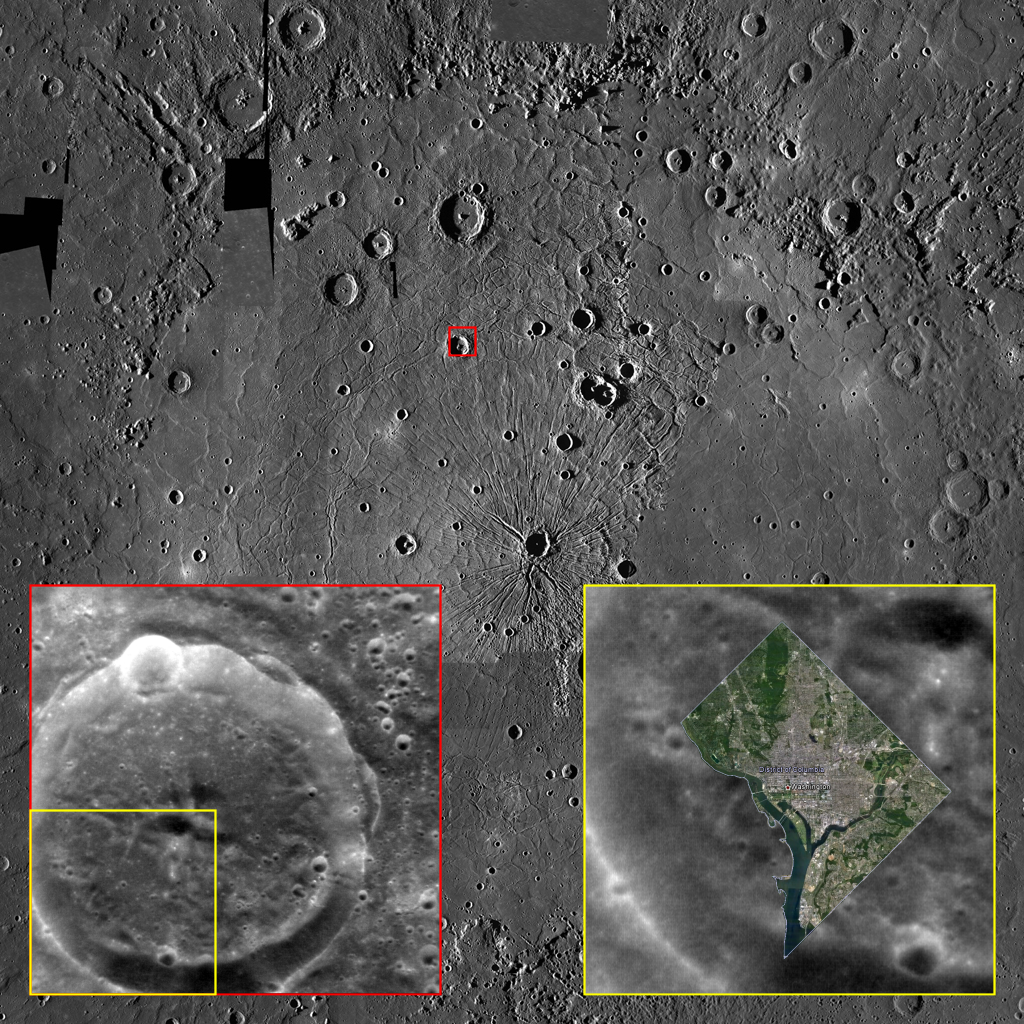

Let’s Get Some Perspective Here!

Although Mercury is the smallest of the four terrestrial planets in the Solar System, its surface area is approximately half that of all the land surface on Earth. So there is a lot of room for the innermost planet’s variety of craters, tectonic landforms, smooth plains, hollows, and myriad other interesting features.

It is therefore quite possible to lose sight, despite its small size, of just how big many features on Mercury are. This image shows a photomosaic of the mighty Caloris basin, with a much smaller, unnamed crater in its northwestern quadrant highlighted with a small red box. The bottom left inset, outlined in red, shows a NAC high-resolution image of this same crater — and the bottom right inset, outlined in yellow, shows how the entirety of Washington, D.C. fits comfortably into the area between that crater’s central peak and its rim! The District of Columbia forms a partial diamond that is 16 km (10 mi.) on a side, or approx. 22 km (14 mi.) from north to south, and is home to over 600,000 people. In fact, Caloris is so big that the entire state of Texas could fit within its perimeter.

So, although Mercury may be the smallest terrestrial world we know of, it’s still a pretty big place!

The image in the insert was acquired as a high-resolution targeted observation. Targeted observations are images of a small area on Mercury’s surface at resolutions much higher than the 200-meter/pixel morphology base map. It is not possible to cover all of Mercury’s surface at this high resolution, but typically several areas of high scientific interest are imaged in this mode each week.

MAIN IMAGE:
Date Created: August 29, 2012
Instrument: Mercury Dual Imaging System (MDIS)
Latitude Range: 12° N to 52° N
Longitude Range: 139° E to 187° E
Resolution: 1,720 meters/pixel
Scale: Caloris basin is approx. 1,550 km (960 mi.) in diameter
Projection: Azimuthal equidistant

BOTTOM-LEFT INSET:
Date acquired: July 03, 2011
Image Mission Elapsed Time (MET): 218161324
Image ID: 456305
Instrument: Narrow Angle Camera (NAC) of the Mercury Dual Imaging System (MDIS)
Center Latitude: 38.62°
Center Longitude: 159.41° E
Resolution: 100 meters/pixel
Scale: This crater is approx. 39 km (24 mi.) in diameter
Incidence Angle: 38.6°
Emission Angle: 3.1°
Phase Angle: 39.3°

Note: North is to the top in all images.

The MESSENGER spacecraft is the first ever to orbit the planet Mercury, and the spacecraft’s seven scientific instruments and radio science investigation are unraveling the history and evolution of the Solar System’s innermost planet. Visit the Why Mercury? section of this website to learn more about the key science questions that the MESSENGER mission is addressing. During the one-year primary mission, MDIS acquired 88,746 images and extensive other data sets. MESSENGER is now in a year-long extended mission, during which plans call for the acquisition of more than 80,000 additional images to support MESSENGER’s science goals.

These images are from MESSENGER, a NASA Discovery mission to conduct the first orbital study of the innermost planet, Mercury. For information regarding the use of images, see the MESSENGER image use policy.

Credit: NASA/Johns Hopkins University Applied Physics Laboratory/Carnegie Institution of Washington